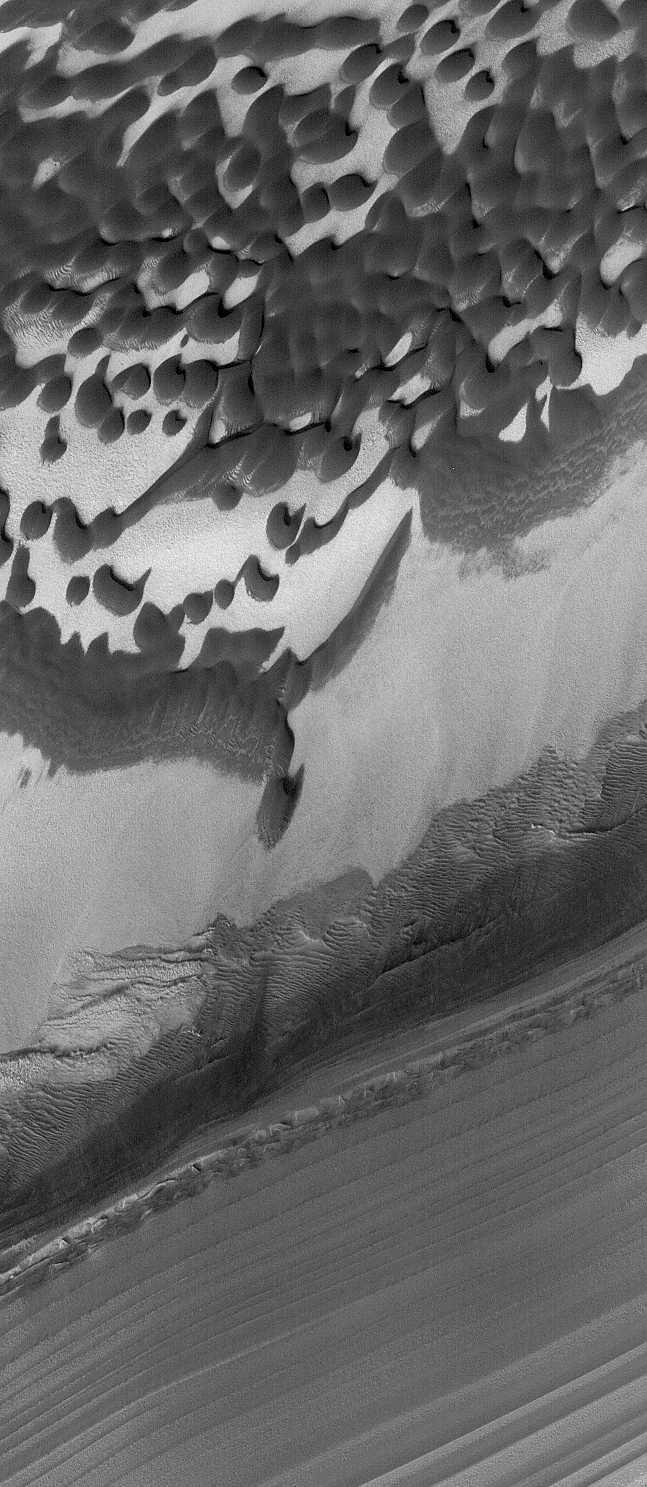

Chasma Boreale

25 March 2005
This Mars Global Surveyor (MGS) Mars Orbiter Camera (MOC) image shows layers and dunes in Chasma Boreale, a large depression in the north polar region.

Location near: 85.2°N, 10.4°W
Image width: ~3 km (~1.9 mi)
Illumination from: lower left
Season: Northern Summer

Credit: NASA/JPL/Malin Space Science Systems